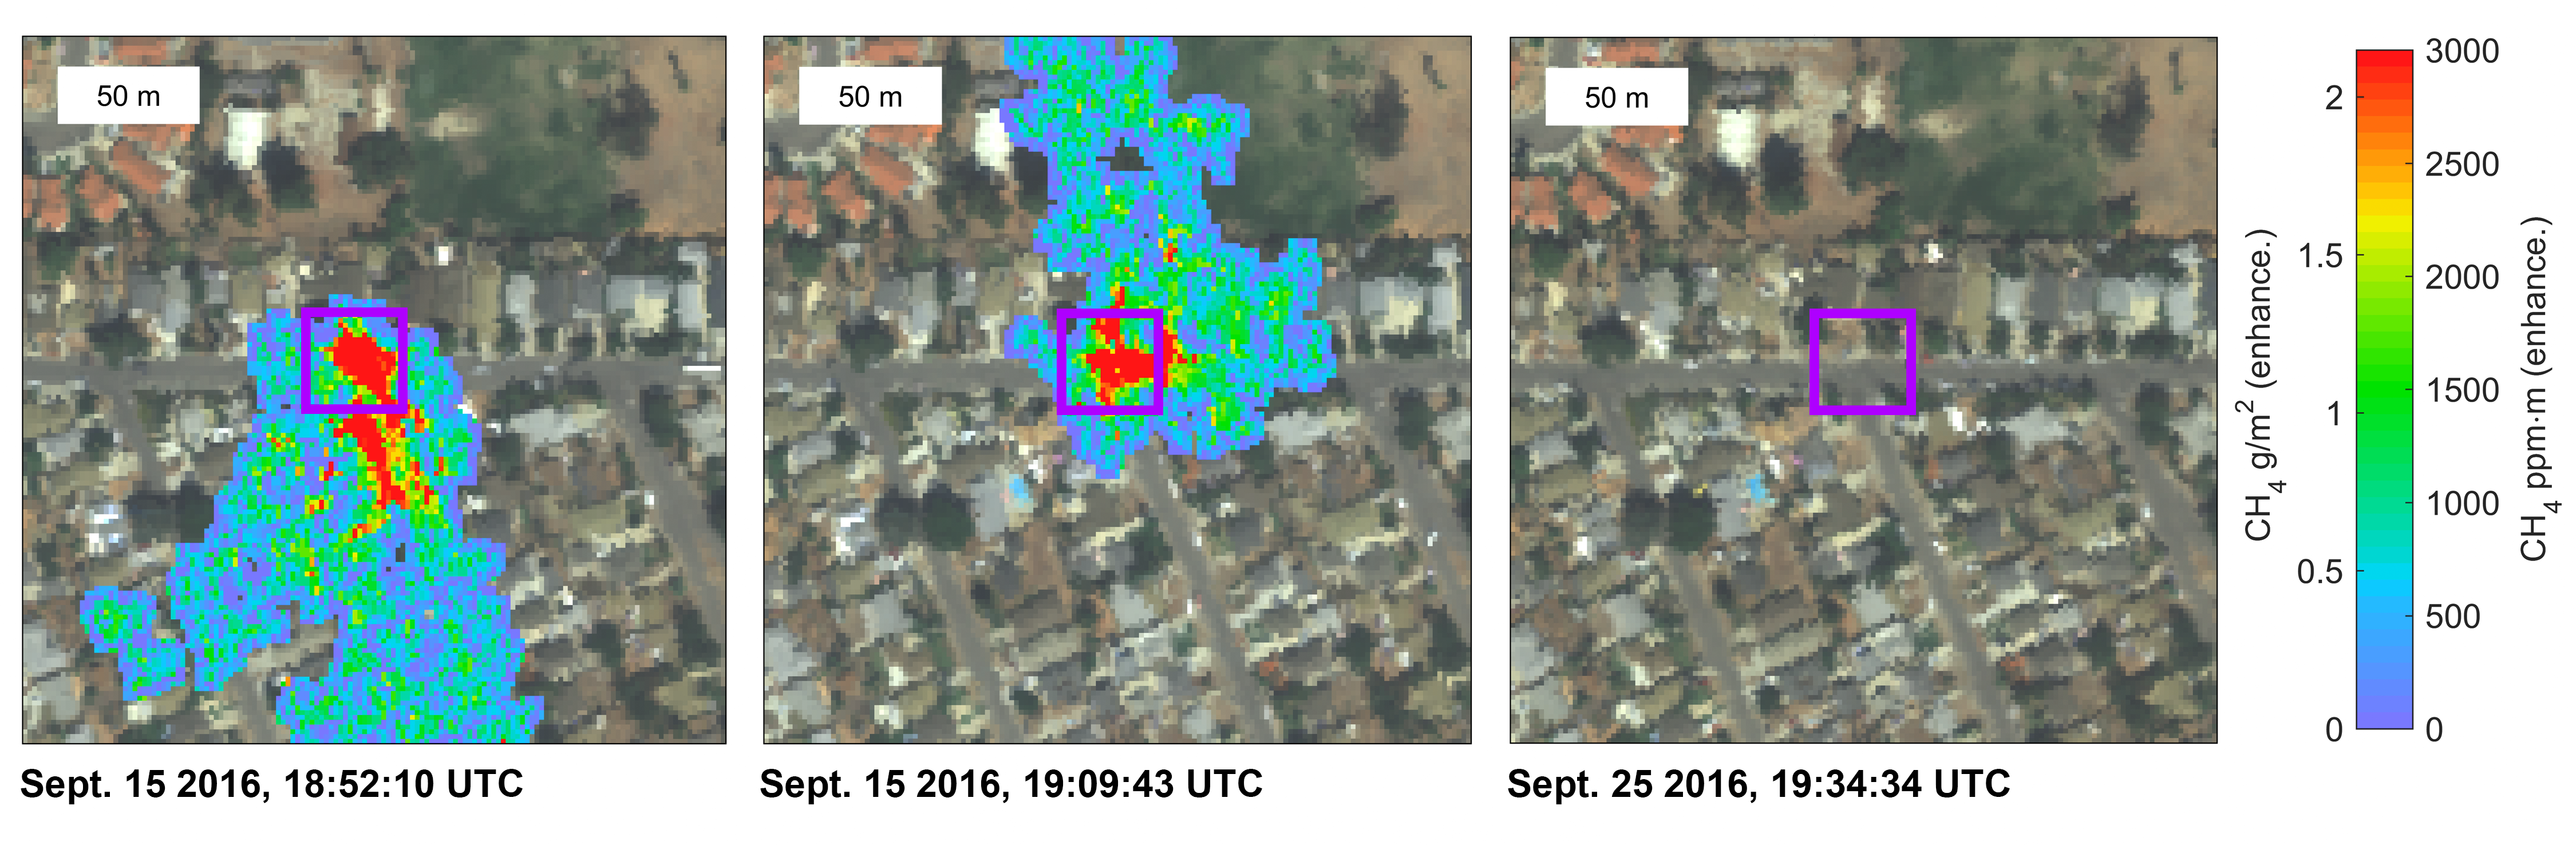

NASA Instrument Detects Methane Gas Leak

Figure 1

Atmospheric methane is a potent greenhouse gas and an important contributor to air quality. Future instruments on orbiting satellites can help improve our understanding of important methane emission sources. NASA is currently conducting a California Methane Survey to demonstrate such technologies on aircraft using NASA’s next-generation Airborne Visible/Infrared Imaging Spectrometer (AVIRIS-NG) instrument. Funded jointly by the California Air Resources Board, California Energy Commission and NASA, the California Methane Survey is determining the locations and magnitudes of the largest methane emission sources in the state, including those associated with landfills, refineries, dairies, wastewater treatment plants, oil and gas fields, and natural gas infrastructure.

These three images show concentrations of methane in the gas plume relative to background air, overlaid on AVIRIS-NG true-color land surface images. The aircraft was flying at an altitude of about 6,500 feet (2,000 meters) above ground level and the AVIRIS-NG image pixels are about 6.5 feet (2 meters) across. The plume shape varies with changing wind speed and direction. The plumes are caused by a leaking low-pressure natural gas pipeline under a street. The JPL team immediately notified the gas company who confirmed and repaired the leak. The upper right image was acquired by AVIRIS-NG on Sept. 25, 2016, confirming that after the pipeline repair, no methane was detected at that location. Figure 1 shows a higher-resolution close-up (source: Google Earth) view indicating the likely plume origin, which JPL provided to the gas company.

Credit: NASA/JPL-Caltech